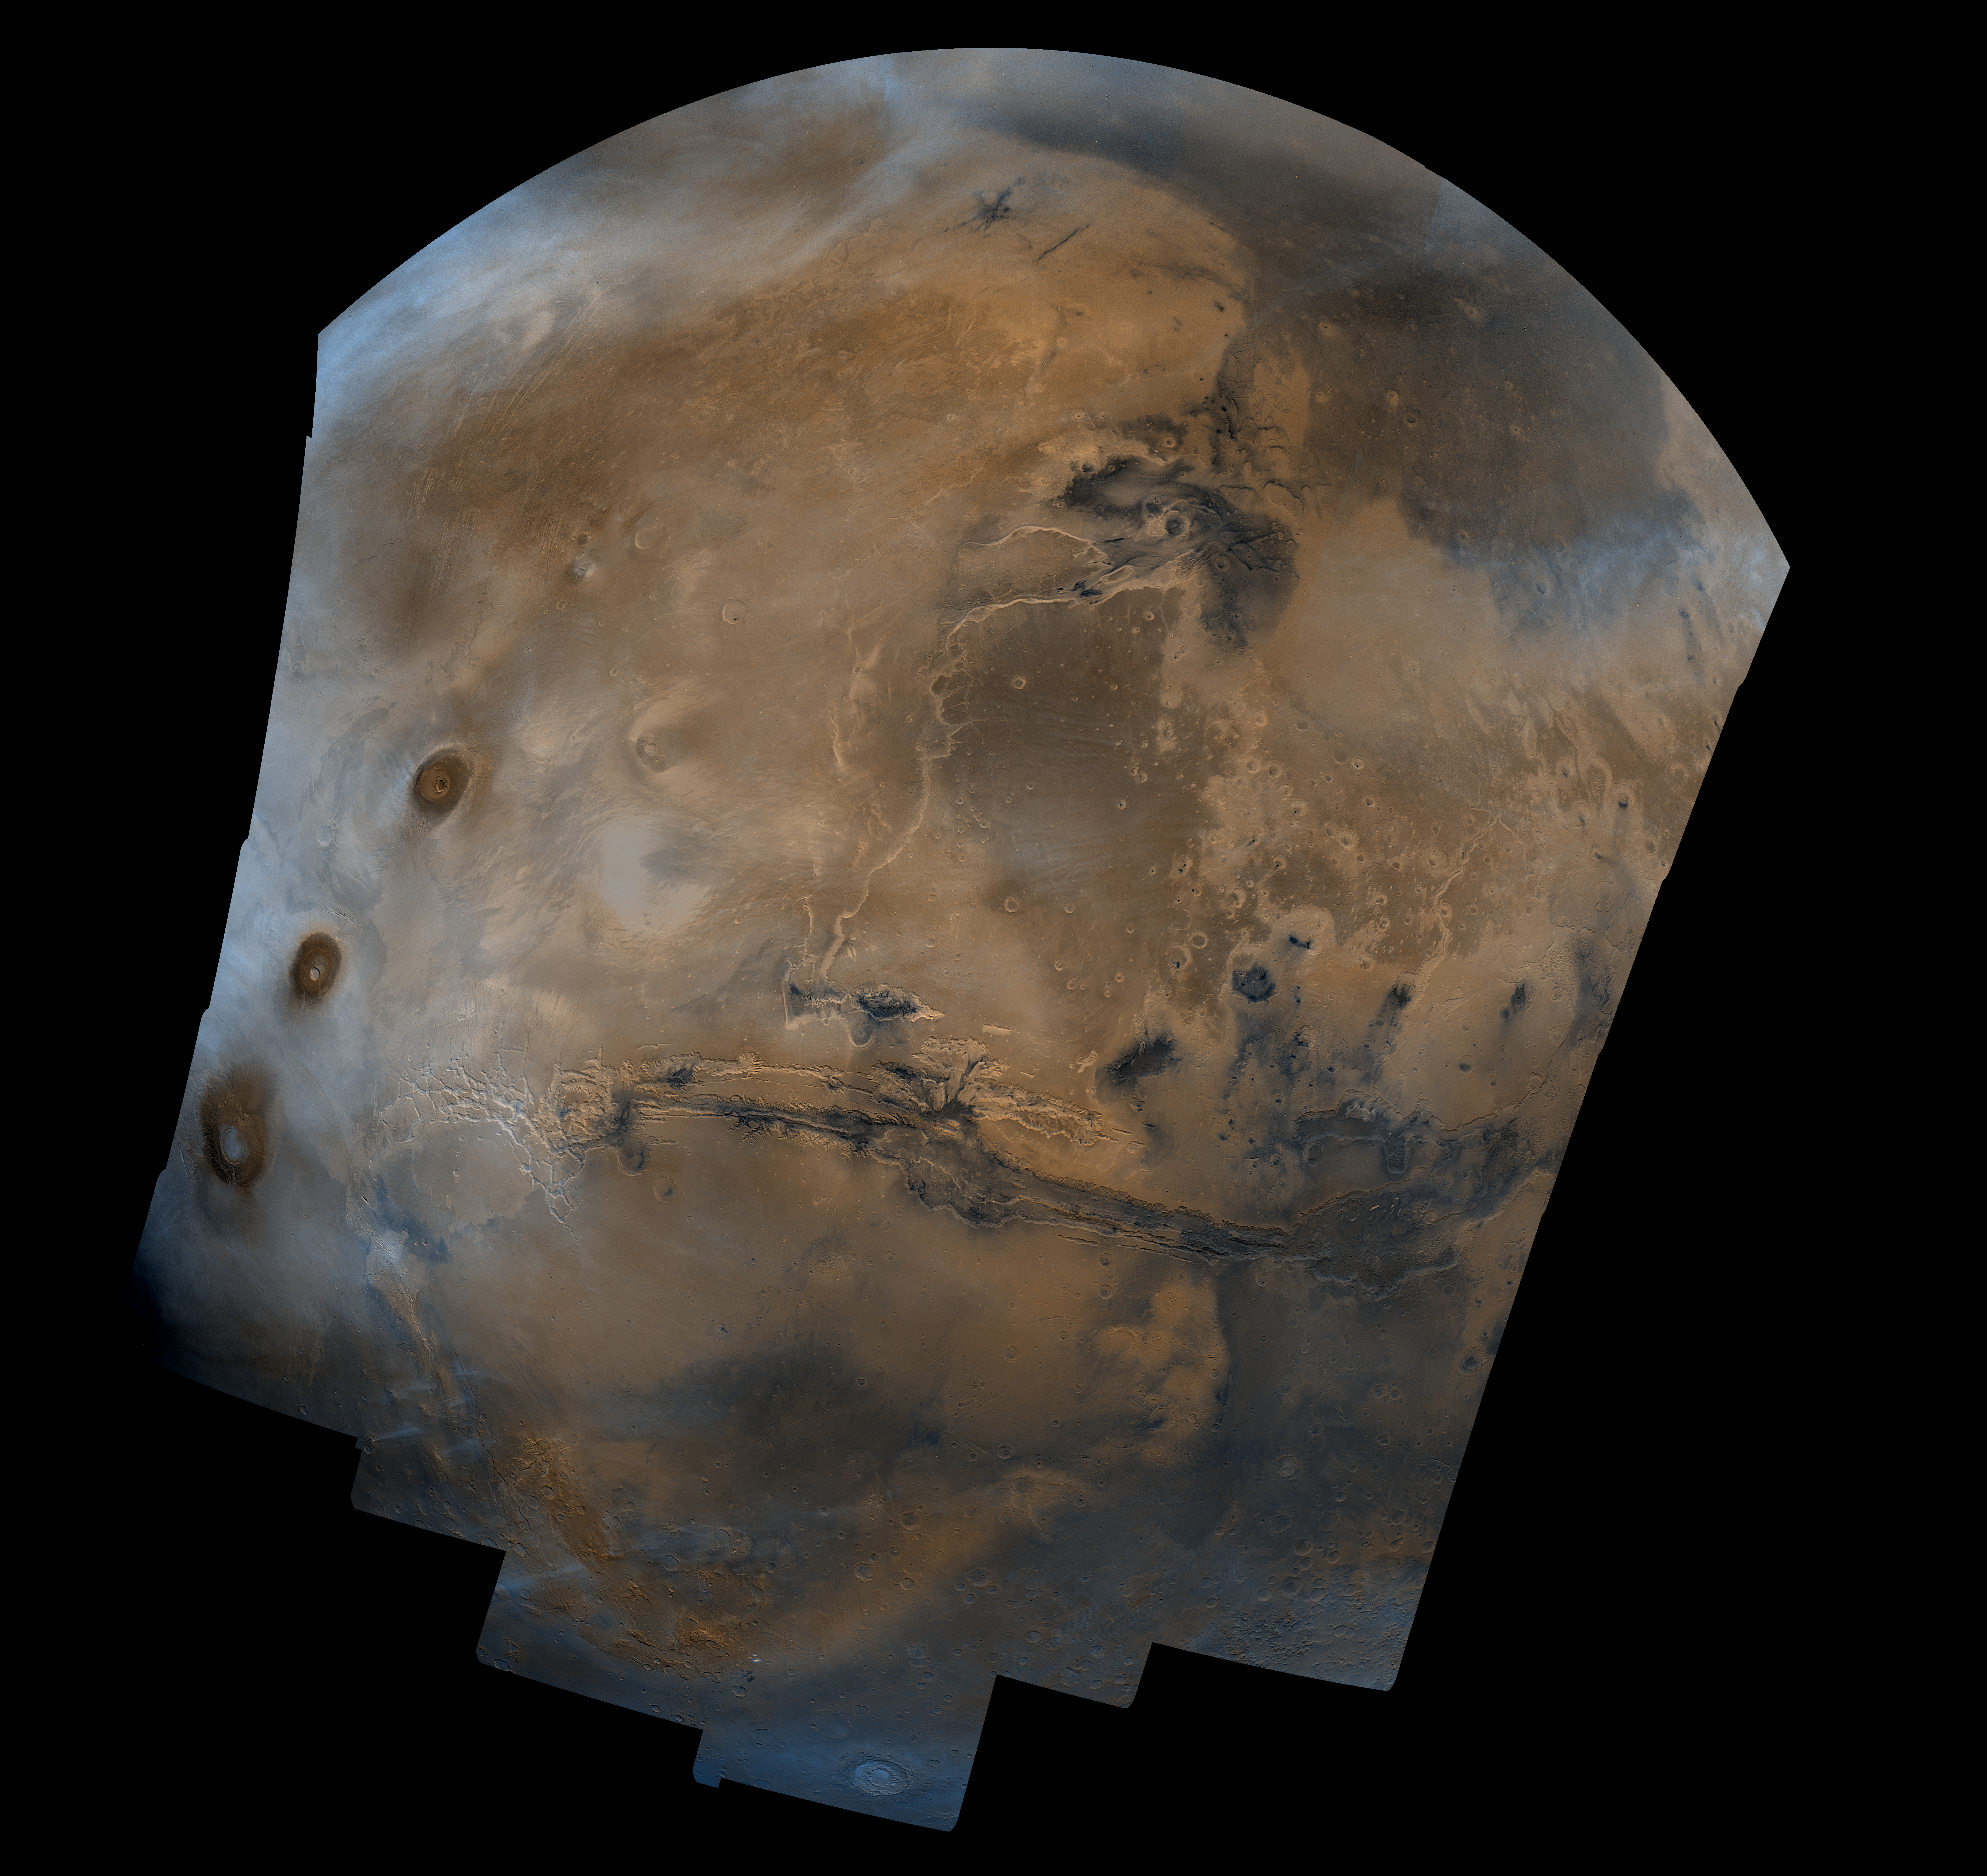

Valles Marineris Hemisphere

Mosaic composed of 102 Viking Orbiter images of Mars, covering nearly a full hemisphere of the planet (approximate latitude -55 to 60 degrees, longitude 30 to 130 degrees). The mosaic is in a point-perspective projection with a scale of about 1 km/pixel. The color variations have been enhanced by a factor of about two, and the large-scale brightness variations (mostly due to sun-angle variations) have been normalized by large-scale filtering. The center of the scene shows the entire Valles Marineris canyon system, over 3,000 km long and up to 8 km deep, extending from Noctis Labyrinthus, the arcuate system of graben to the west, to the chaotic terrain to the east. Bright white layers of material in the eastern canyons may consist of carbonates deposited in ancient lakes. Huge ancient river channels begin from the chaotic terrain and from north-central canyons and run north. Many of the channels flowed into a basin called Acidalia Planitia, which is the dark area in the extreme north of this picture. The Viking 1 landing site (Mutch Memorial Station) is located in Chryse Planitia, south of Acidalia Planitia. The three Tharsis volcanoes (dark red spots), each about 25 km high, are visible to the west. The large crater with two prominent rings located at the bottom of this image is named Lowell, after the Flagstaff astronomer. The images were acquired by Viking Orbiter 1 in 1980 during early northern summer on Mars (Ls = 70 degrees); the atmosphere was relatively dust-free. A variety of clouds appear as bright blue streaks and hazes, and probably consist of water ice. Long, linear clouds north of central Valles Marineris appear to emanate from impact craters.

Credit: NASA/JPL/USGS